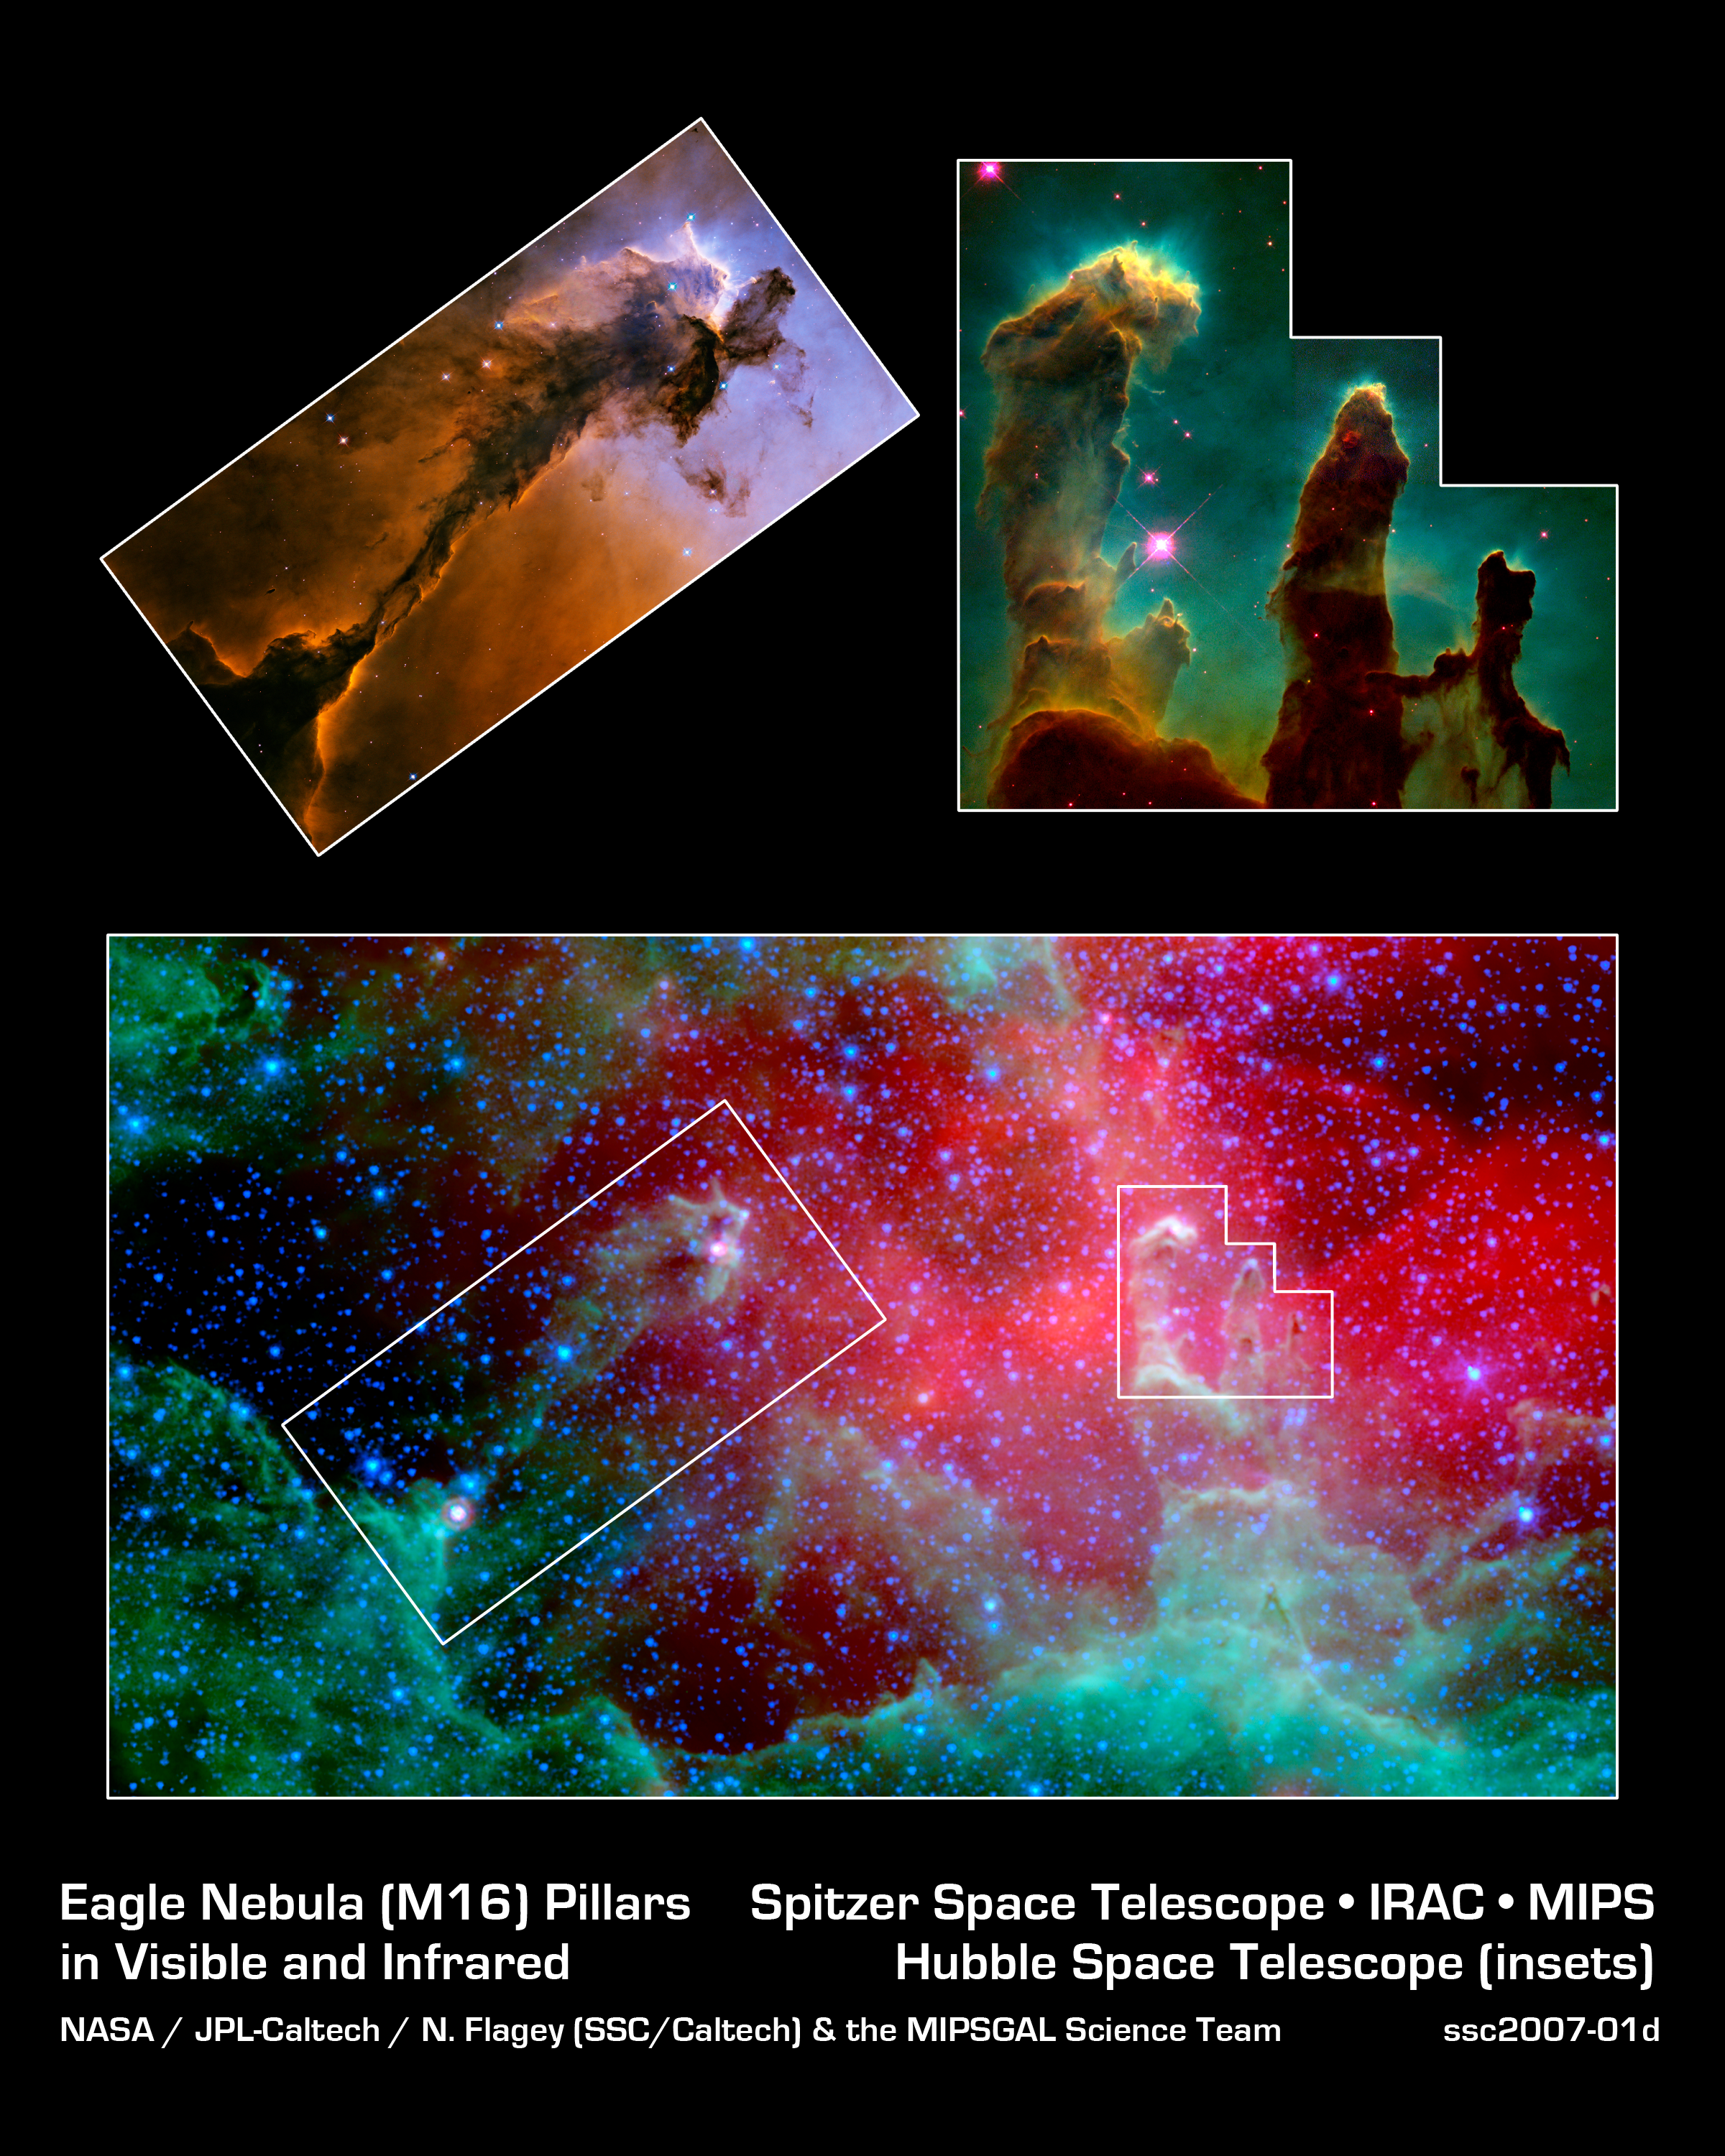

Unwrapping the Pillars

This image composite highlights the pillars of the Eagle nebula, as seen in infrared light by NASA's Spitzer Space Telescope (bottom) and visible light by NASA's Hubble Space Telescope (top insets).

The top right inset focuses on the three famous pillars, dubbed the "Pillars of Creation," which were photographed by Hubble in 1995. Hubble's optical view shows the dusty towers in exquisite detail, while Spitzer's infrared eyes penetrate through the thick dust, revealing ghostly transparent structures. The same effect can be seen for the pillar outlined in the top left box.

In both cases, Spitzer's view exposes newborn stars that were hidden inside the cocoon-like pillars, invisible to Hubble. These stars were first uncovered by the European Space Agency's Infrared Satellite Observatory. In the Spitzer image, two embedded stars are visible at the tip and the base of the left pillar, while one star can be seen at the tip of the tallest pillar on the right.

Credit: NASA/JPL-Caltech/N. Flagey (IAS/SSC) & A. Noriega-Crespo (SSC/Caltech)